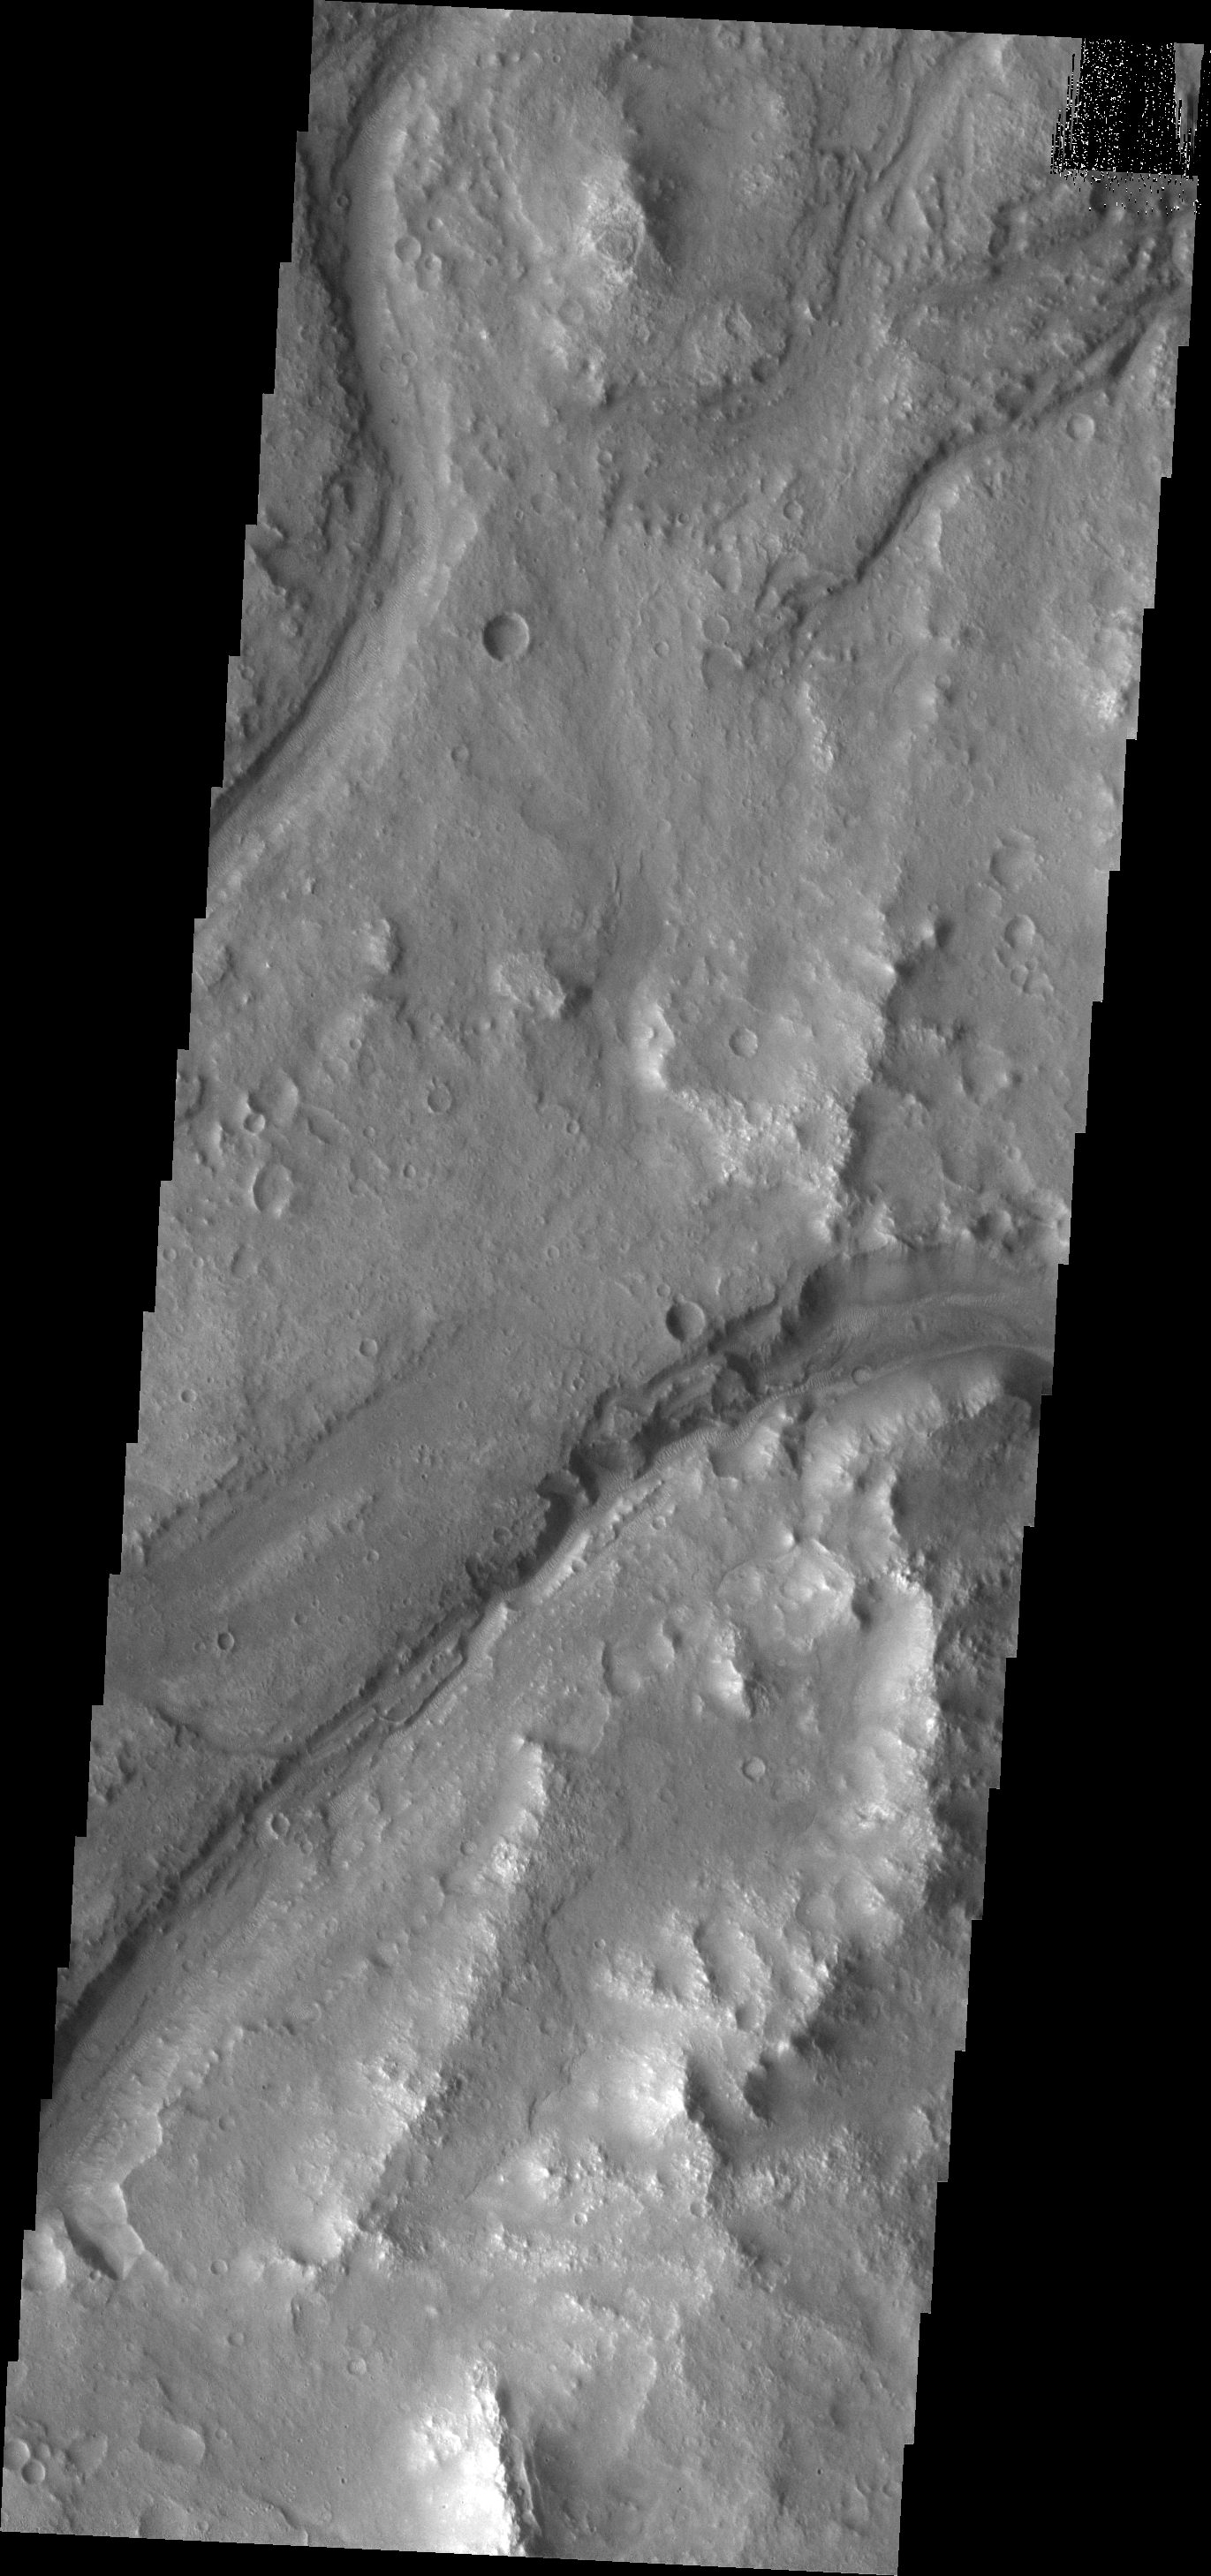

Maumee Valles

Maumee Valles is the main channel visible in this image.

Credit: NASA/JPL/ASU